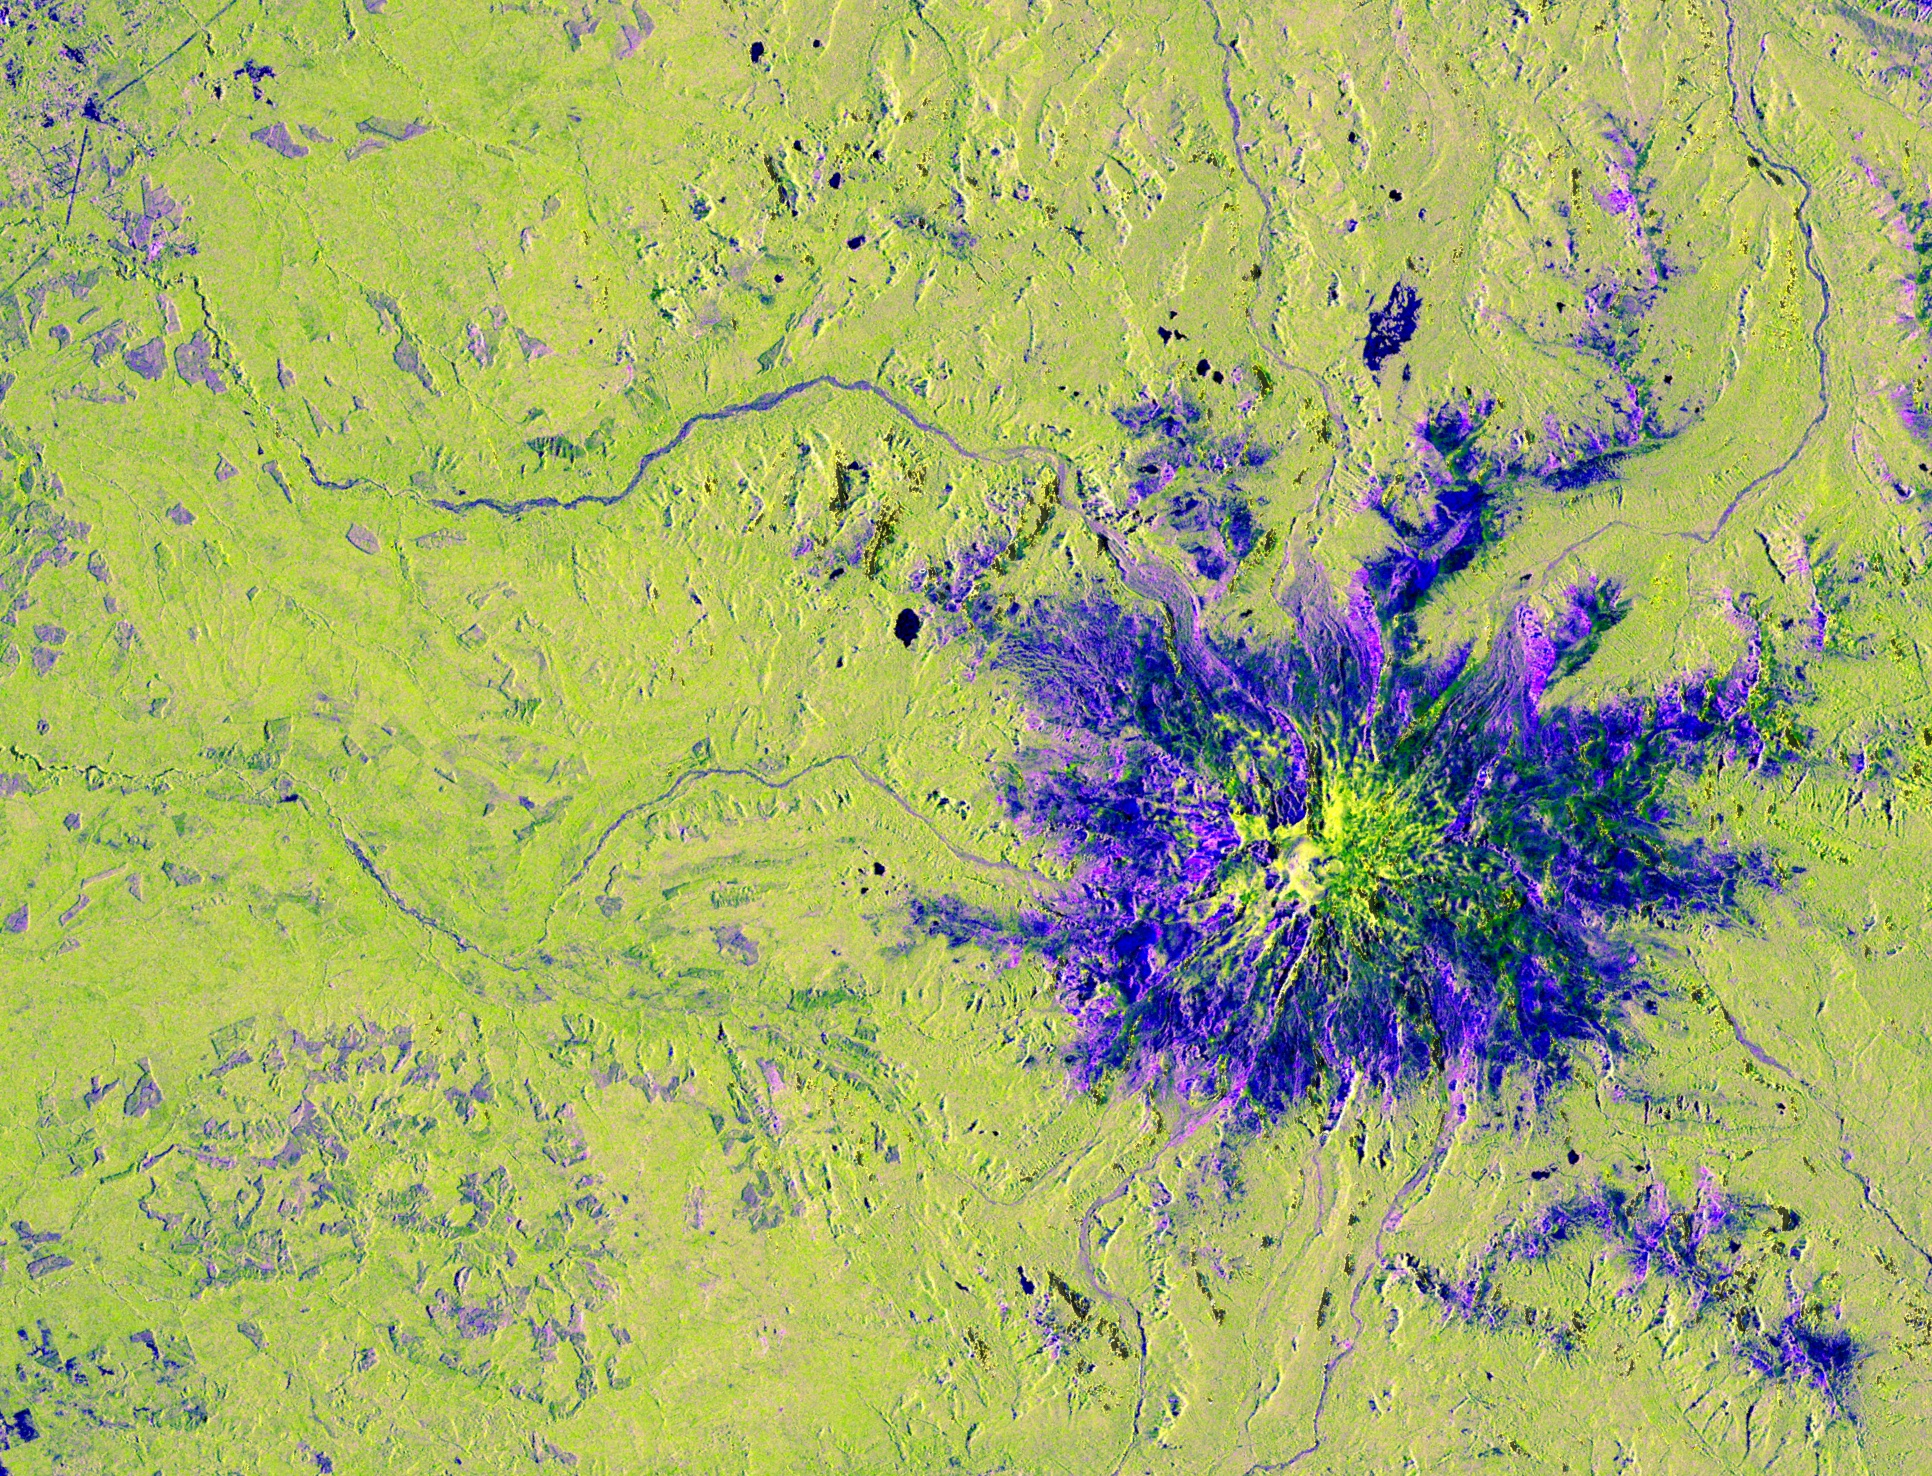

NISAR’s View of Mount Rainier

This image captured by U.S.-Indian Earth satellite NISAR on Nov. 10, 2025, shows Washington’s Mount Rainier. The image is cropped from a much larger swath spanning the Pacific Northwest on a cloudy day; NISAR’s L-band SAR instrument is able to peer through the clouds at the surface below.

In Pacific Northwest imagery from the NASA-ISRO Synthetic Aperture Radar mission, some areas are dotted in magenta due to radar signals strongly reflecting off flat surfaces like roads and buildings, combined with the orientation of those surfaces relative to the satellite’s ground track. The yellow can be produced by a range of different factors, including land cover, moisture, and surface geometry. Yellow-green in the imagery generally indicates vegetation, such as the forests and wetlands covering the region.

Relatively smooth surfaces, including water and — as is most likely the case in this image — vegetation-free clearings on the mountaintop, appear dark blue. Near the foot of the mountain are patches of purple squares cut into the lighter green vegetation. Their precise right angles show that they’re clearly man-made; they’re likely the effect of forests being thinned or possibly vegetation growing back after having been thinned in the past.

A joint mission developed by NASA and the Indian Space Research Organisation (ISRO), NISAR launched in July 2025 from Satish Dhawan Space Centre on India’s southeastern coast. Managed by Caltech, JPL leads the U.S. component of the project and provided the satellite’s L-band SAR and antenna reflector. ISRO provided NISAR’s spacecraft bus and its S-band SAR..)

The NISAR satellite is the first to carry two SAR instruments at different wavelengths and will monitor Earth’s land and ice surfaces twice every 12 days, collecting data using the spacecraft’s giant drum-shaped reflector, which measures 39 feet (12 meters) wide — the largest radar antenna reflector NASA has ever sent into space.

Credit: NASA/JPL-Caltech